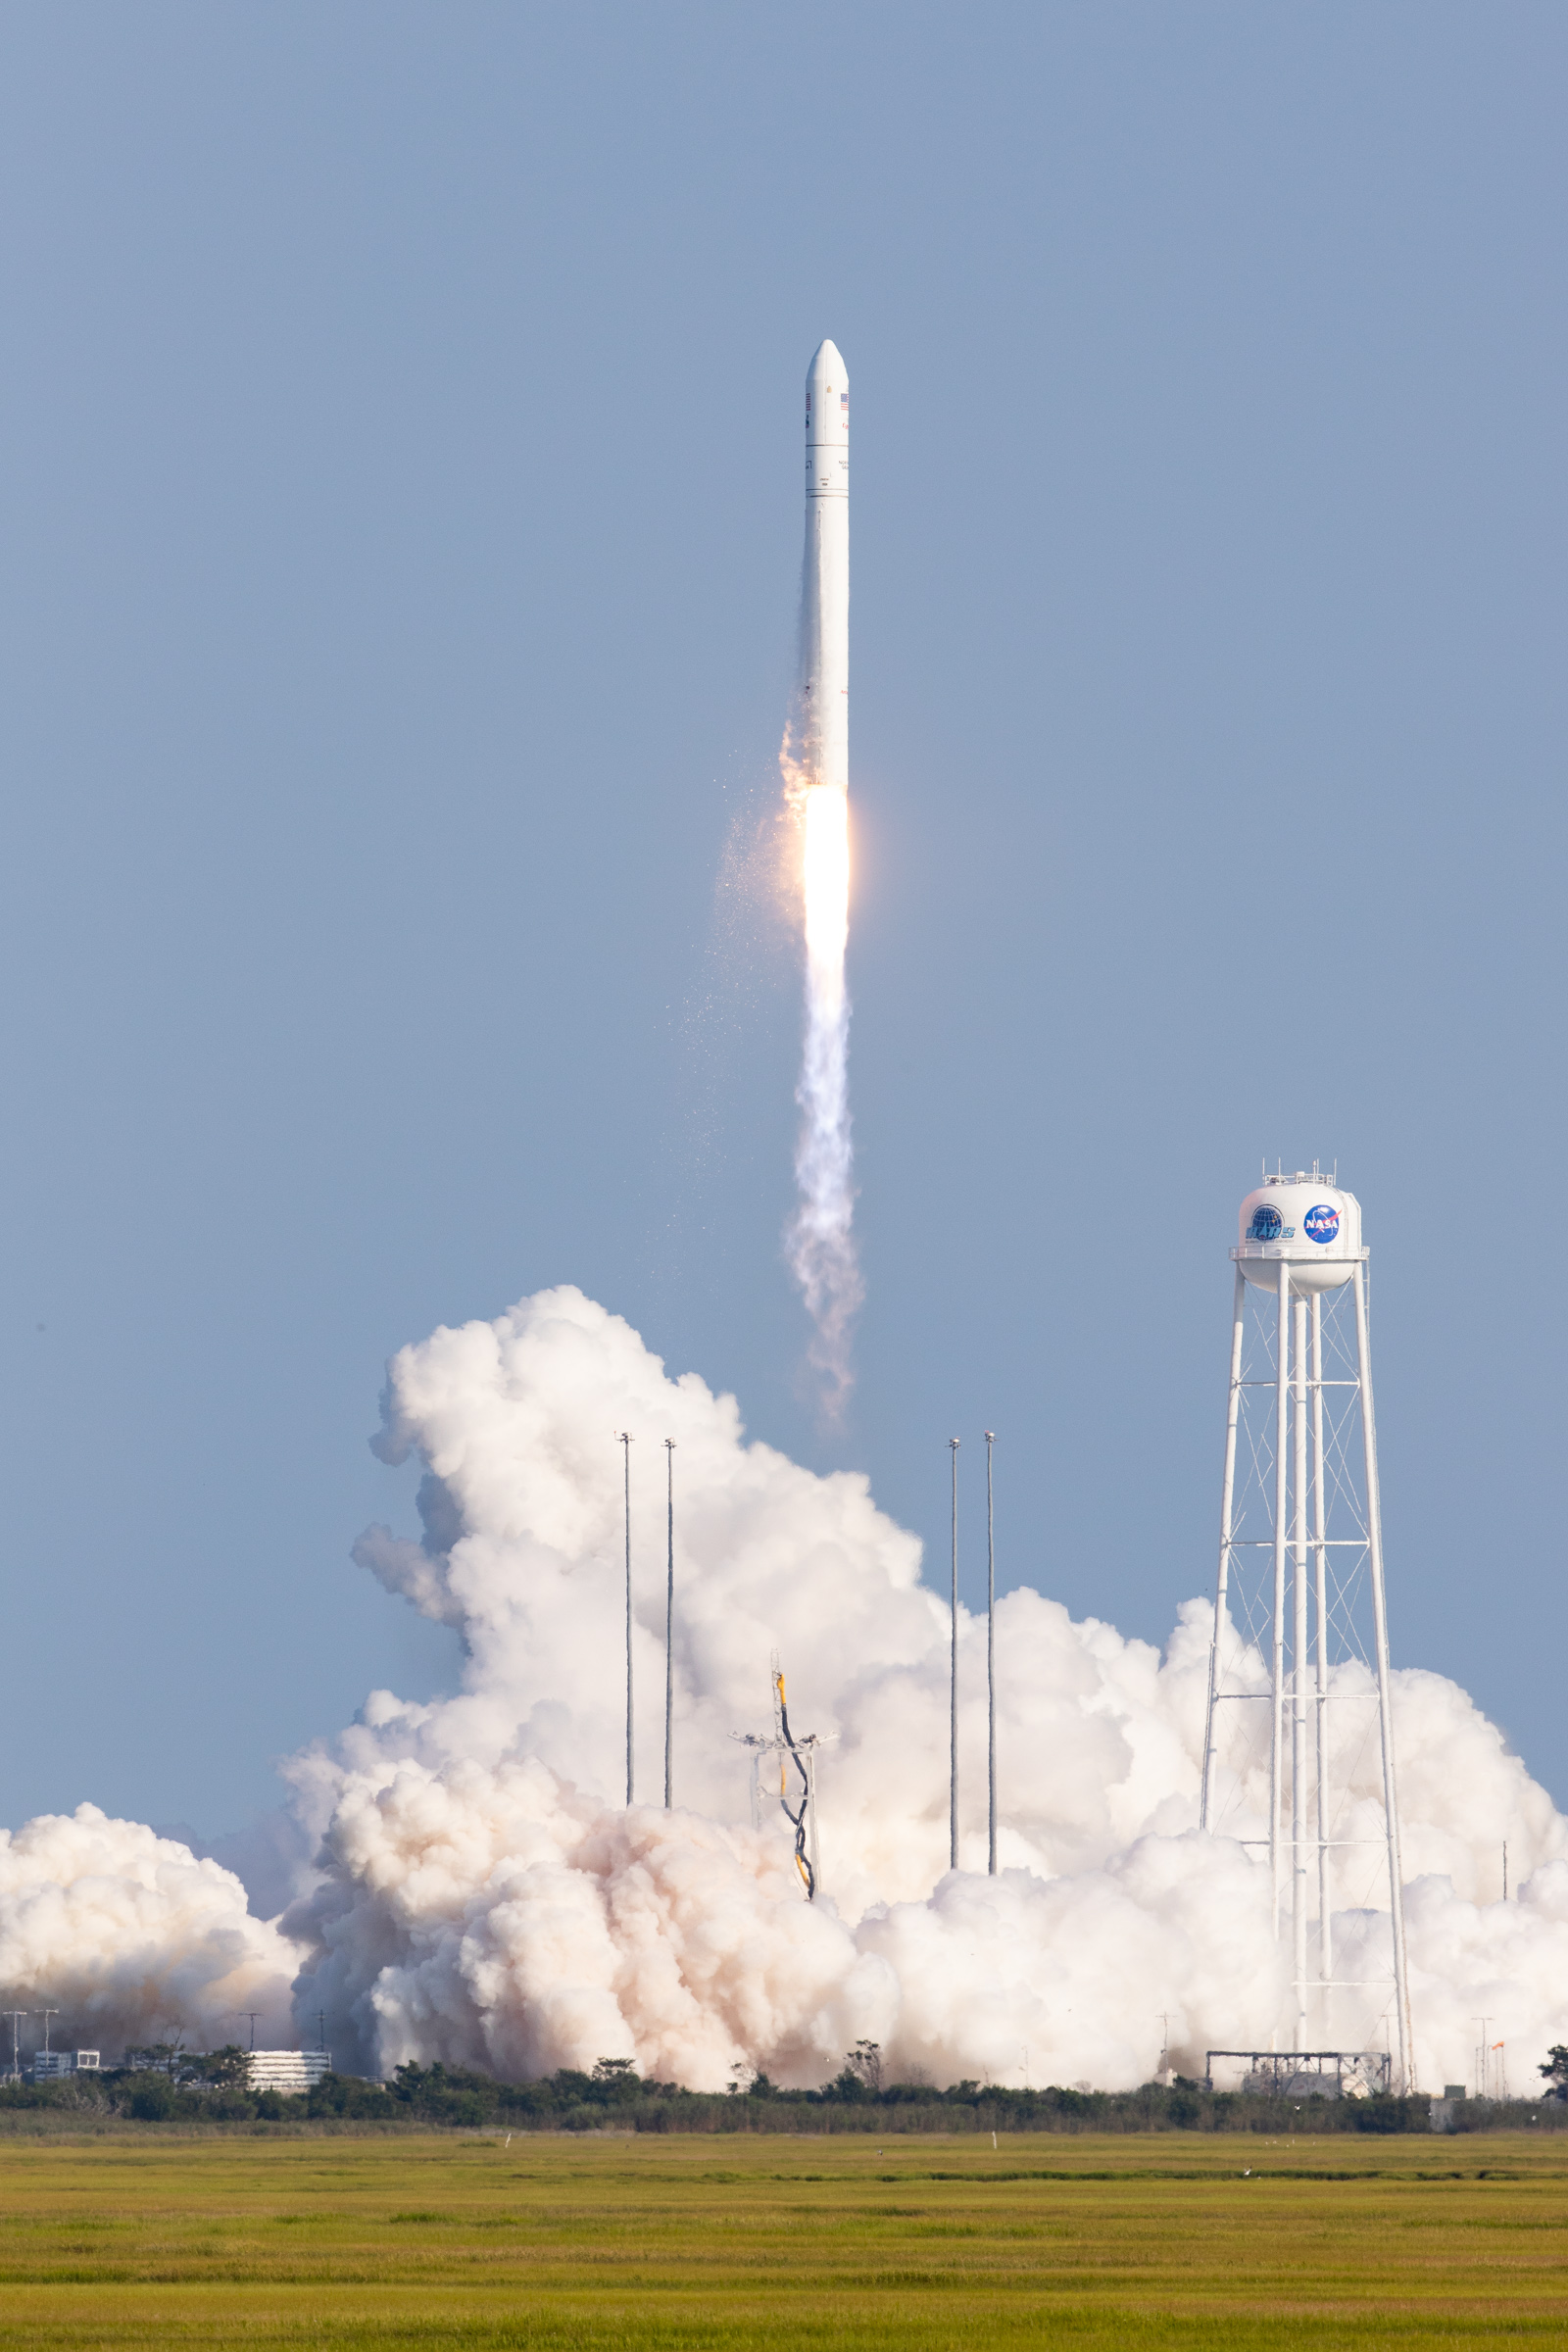

A Northrop Grumman Antares rocket, with the company’s Cygnus spacecraft onboard, launches at 6:01 p.m. EDT, Tuesday, Aug. 10, 2021, from the Mid Atlantic Regional Spaceport’s Pad-0A, at NASA's Wallops Flight Facility in Virginia. Northrop Grumman's 16th contracted cargo resupply mission for NASA to the International Space Station is carrying nearly 8,200 pounds of science and research, crew supplies and vehicle hardware to the orbital laboratory and its crew.

Credit: NASA/Jamie Adkins